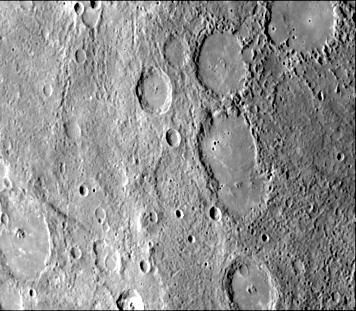

Curved Lobate Scarp on Crater Floor

A broadly curved lobate scarp (running from left to right in the large crater to the right of center in this image) is restricted to the floor of a crater 85 kilometers in diameter. The rim of this crater and the rims of those north of it have been disrupted by the process which caused the hilly and lineated terrain. This process has not affected the smooth plains on their floors, indicating that the floor materials post date the formation of the craters. In this case, the scarp on the crater floor may be a flow front formed during emplacement of the floor material.

This image (FDS 27379) was acquired during the spacecraft’s first encounter with Mercury.

The Mariner 10 mission, managed by the Jet Propulsion Laboratory for NASA’s Office of Space Science, explored Venus in February 1974 on the way to three encounters with Mercury-in March and September 1974 and in March 1975. The spacecraft took more than 7,000 photos of Mercury, Venus, the Earth and the Moon.

Credit: NASA/JPL/Northwestern University